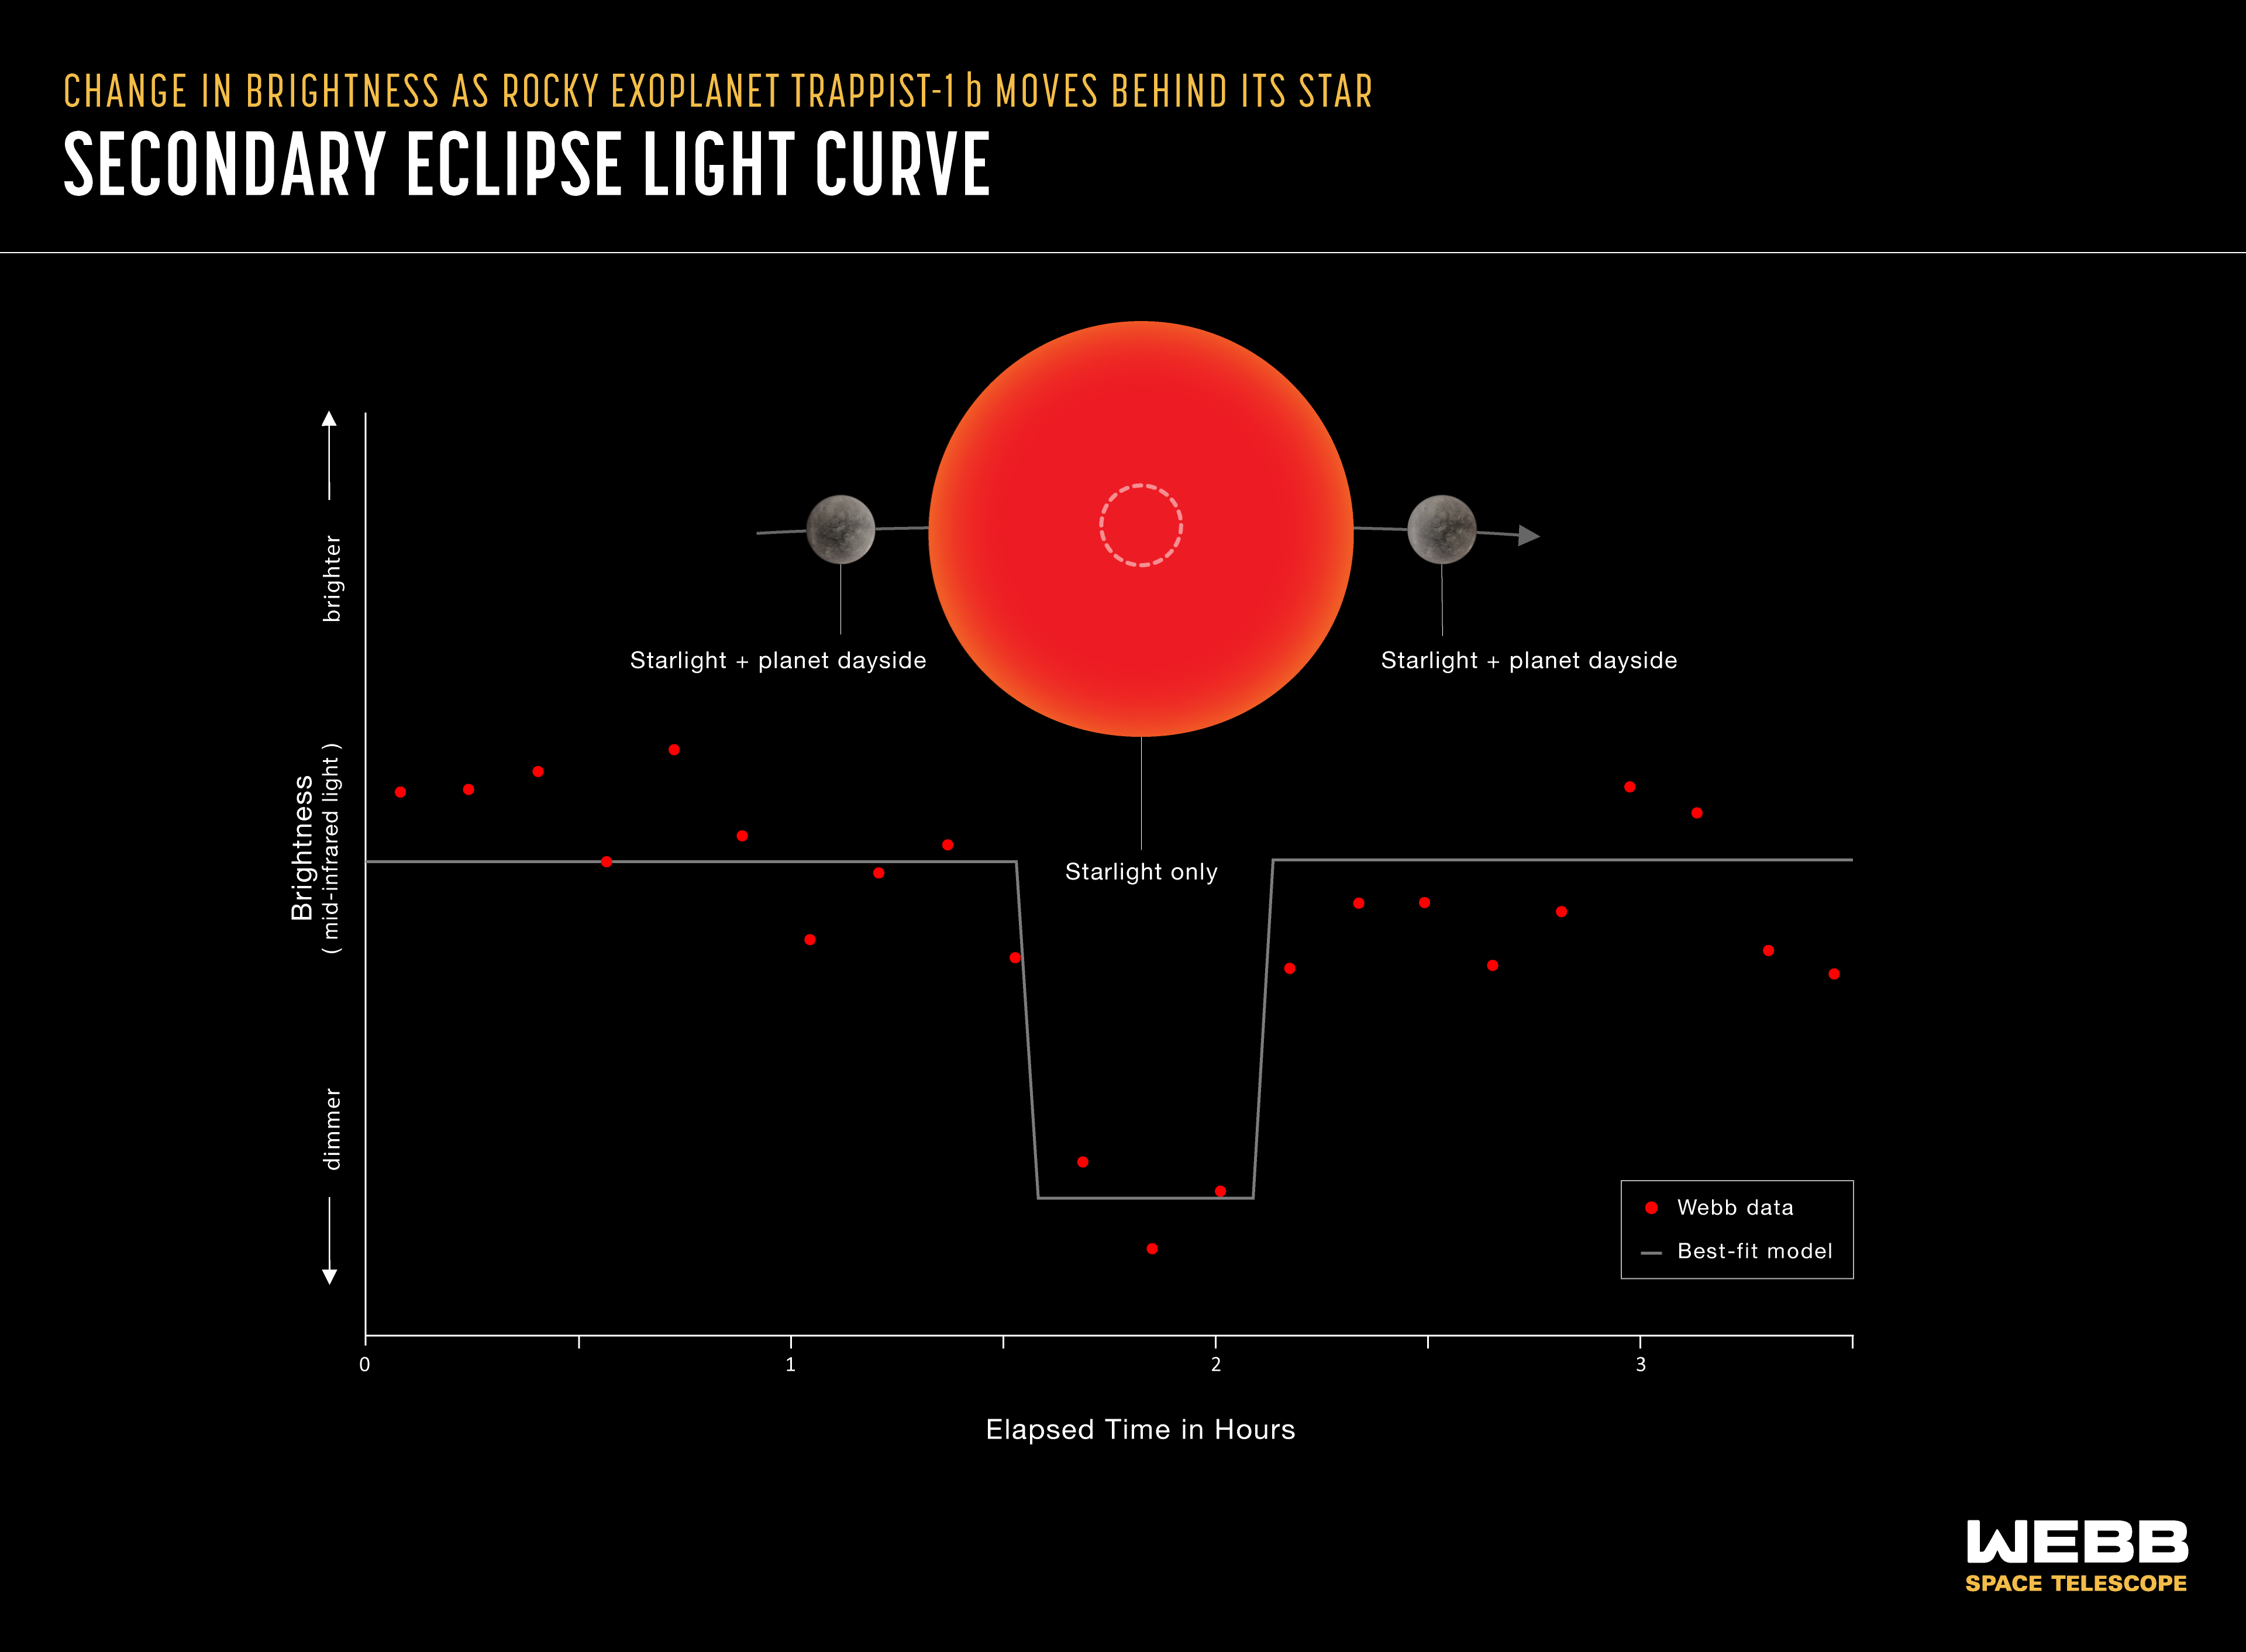

Secondary Eclipse Light Curve

A secondary eclipse light curve shows the decrease in brightness of a star-planet system as the planet moves behind the star. The amount of light contributed by the planet is the difference between the brightness of the star and planet combined (as observed before and after the secondary eclipse) and the brightness of the star on its own (during the secondary eclipse). This light curve shows real Webb data from TRAPPIST-1 b, a rocky planet orbiting a red dwarf star 40 light-years from Earth. TRAPPIST-1 b is not part of the Rocky Worlds program.

Credit: Illustration: NASA, ESA, CSA, Joseph Olmsted (STScI), Andi James (STScI); Science: Thomas Greene (NASA Ames)